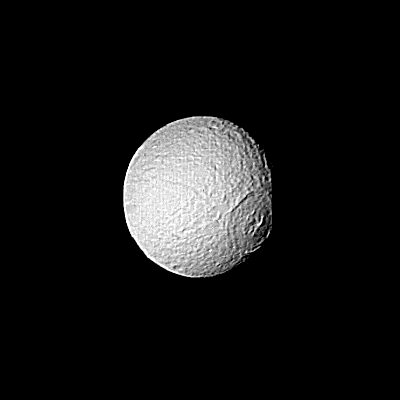

Saturn – Large Crater on Tethys

Special processing has brought out surface detail in this Voyager 2 image focusing on the large crater on Tethys. The spacecraft took this photograph Aug. 25, when it was 826,000 kilometers (513,000 miles) from the icy moon of Saturn. Here, resolution is about 15 km. (9 mi.). The crater has been flattened by the flow of softer ice and no longer shows the deep bowl shape characteristic of fresh craters in hard, cold ice or rock. It appears to have been formed early in Tethys’ history, at a time when its interior was still relatively warm and soft. The Voyager project is managed for NASA by the Jet Propulsion Laboratory, Pasadena, Calif.

Credit: NASA/JPL